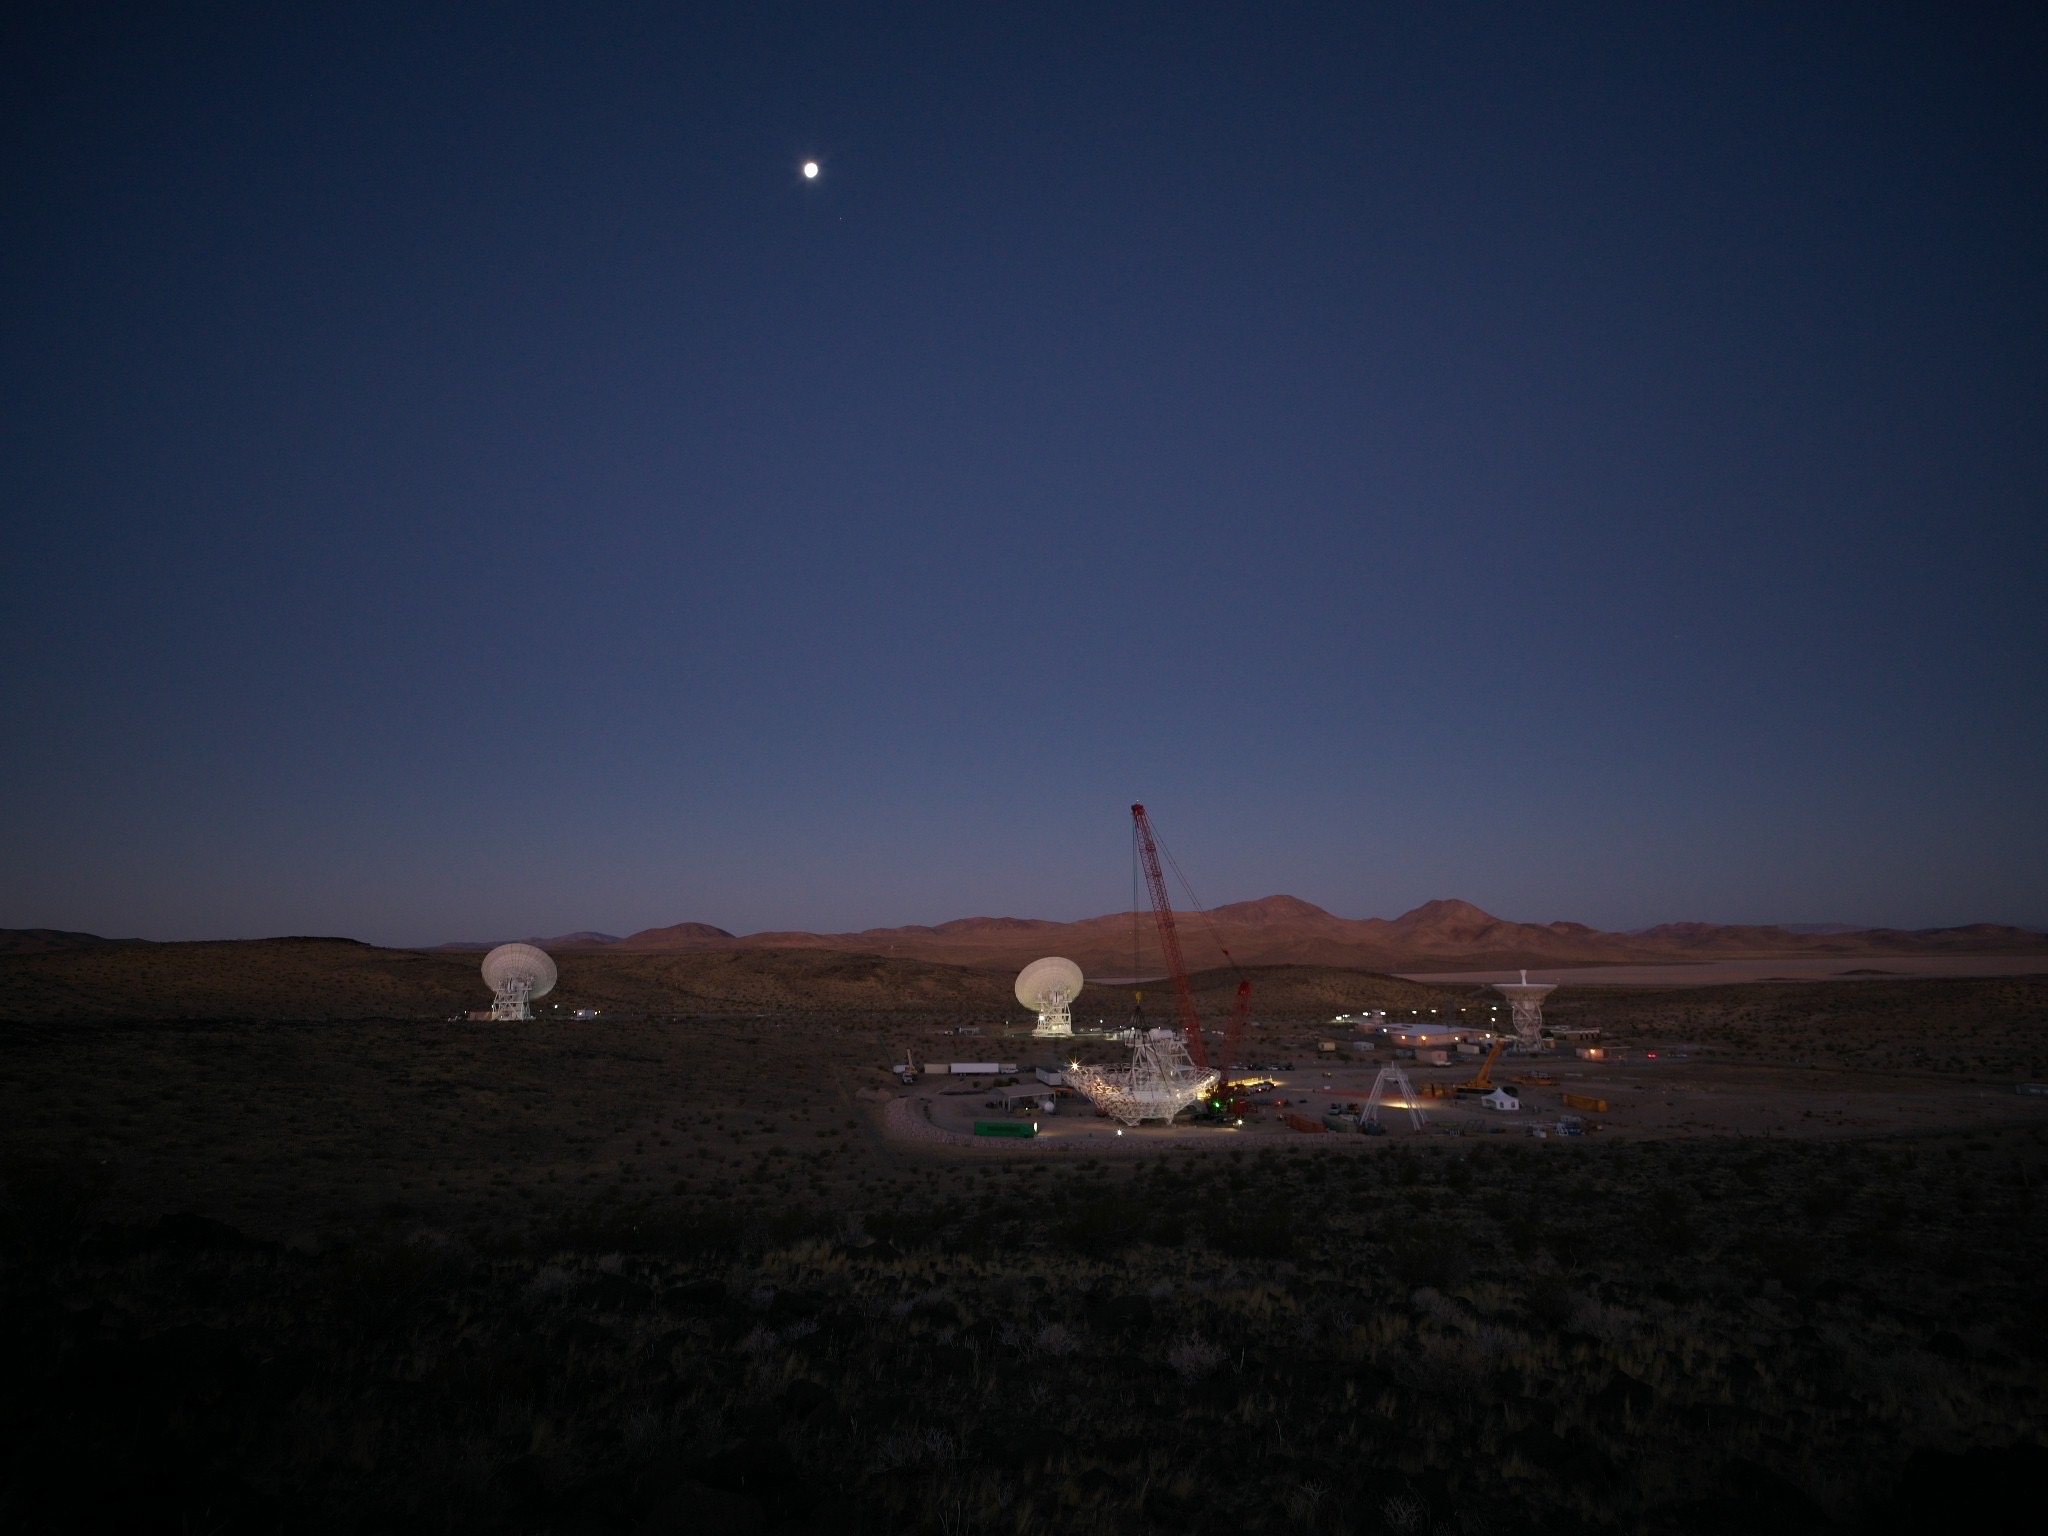

A New Antenna at DSN’s Goldstone Awaits Construction

In the early morning of Dec. 18, 2024, a crane looms over the 112-foot-wide (34-meter-wide) steel framework for Deep Space Station 23 (DSS-23) reflector dish, which will soon be lowered into position on the antenna’s base structure.

Located at the Deep Space Network’s Goldstone Space Communications Complex near Barstow, California, DSS-23 is a multi-frequency beam waveguide antenna that will boost the DSN’s capacity and enhance NASA’s deep space communications capabilities for decades to come.

In the background are, from left to right, the beam waveguide antennas DSS-25 and DSS-26, and the decommissioned 85-foot (26-meter) Apollo antenna.

Credit: NASA/JPL-Caltech